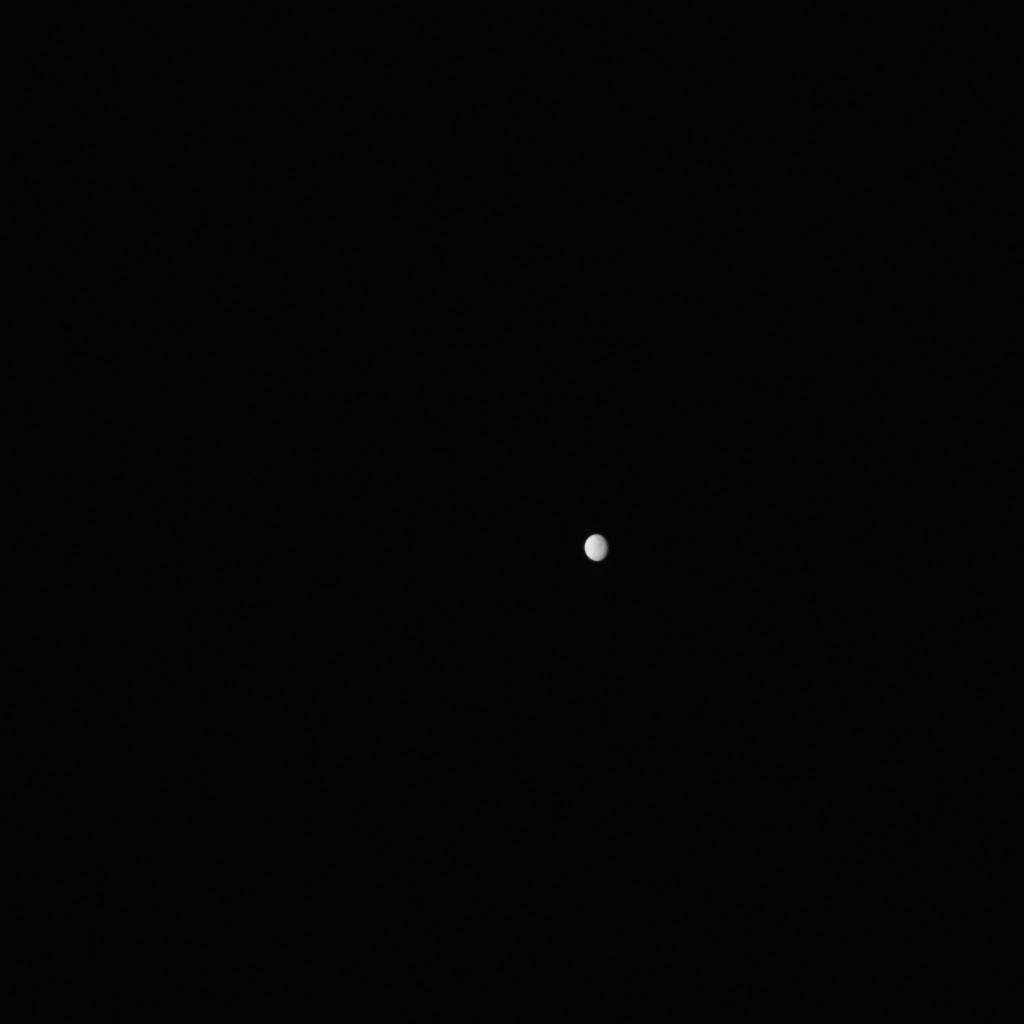

Ceres From Dawn, Raw

Figure 1

This is a raw image, taken Jan. 13, 2015, showing the dwarf planet Ceres as seen from the Dawn spacecraft on its approach. The spacecraft is scheduled to arrive at Ceres on March 6, 2015. Dawn’s framing camera took this image at 238,000 miles (383,000 kilometers) from Ceres. A zoomed-in version is also available.

The zoomed-in raw image in Figure 1, taken Jan. 13, 2015, shows surface features starting to become apparent in the image.

The Dawn mission to Vesta and Ceres is managed by NASA’s Jet Propulsion Laboratory, a division of the California Institute of Technology in Pasadena, for NASA’s Science Mission Directorate, Washington D.C. UCLA is responsible for overall Dawn mission science. The Dawn framing cameras were developed and built under the leadership of the Max Planck Institute for Solar System Research, Gottingen, Germany, with significant contributions by German Aerospace Center (DLR), Institute of Planetary Research, Berlin, and in coordination with the Institute of Computer and Communication Network Engineering, Braunschweig. The Framing Camera project is funded by the Max Planck Society, DLR, and NASA/JPL. The Italian Space Agency and the Italian National Astrophysical Institute are international partners on the mission team.

Credit: NASA/JPL-Caltech/UCLA/MPS/DLR/IDA